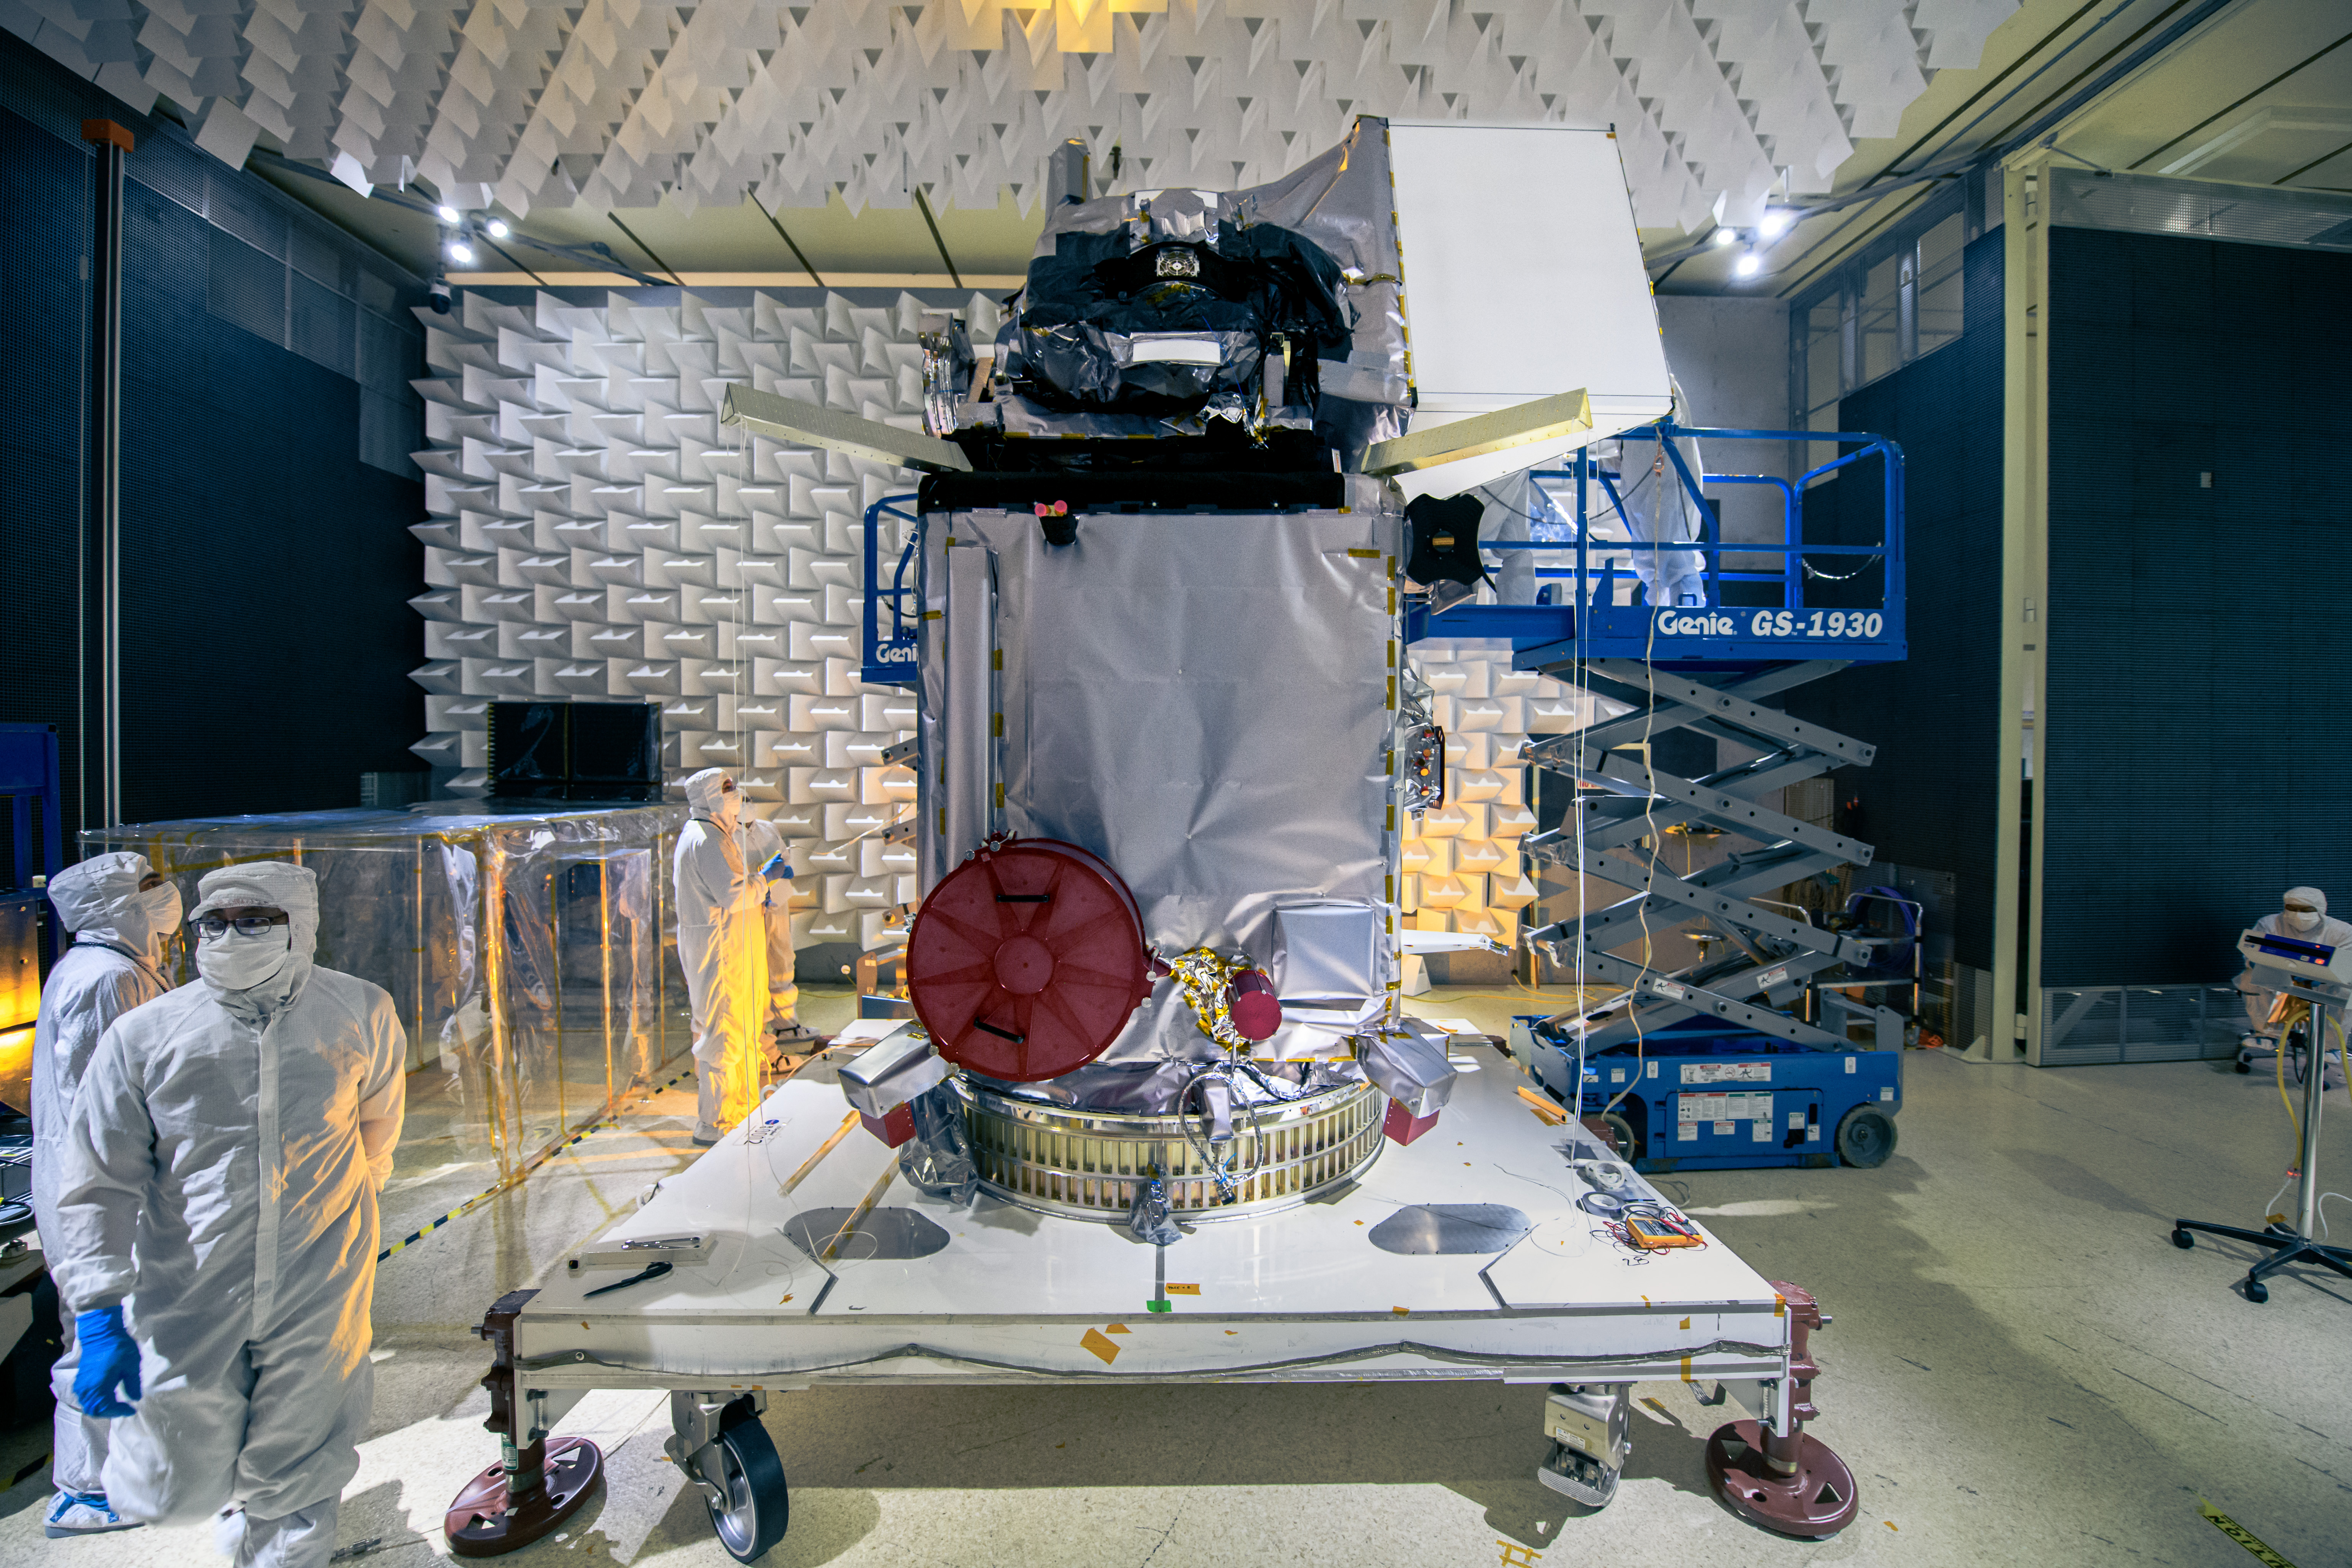

The Plankton, Aerosol, Cloud, ocean Ecosystem (PACE) observatory inside the Electromagnetic Interference testing facility at NASA's Goddard Space Flight Center in Greenbelt, Maryland on January 30th, 2023. PACE's unprecedented spectral coverage will provide the first-ever global measurements designed to identify phytoplankton community composition. The mission will make global ocean color measurements, using the Ocean Color Instrument (OCI), to provide extended data records on ocean ecology and global biogeochemistry along with polarimetry measurements, using the Spectro-polarimeter for Planetary Exploration (SPEXone) and the Hyper Angular Research Polarimeter (HARP2) to provide extended data records on clouds and aerosols. The Earth-observing satellite mission, built at Goddard Space Flight Center in Greenbelt, MD, will continue and advance observations of global ocean color, biogeochemistry, and ecology, as well as the carbon cycle, aerosols and clouds.

Credit: NASA / Denny Henry